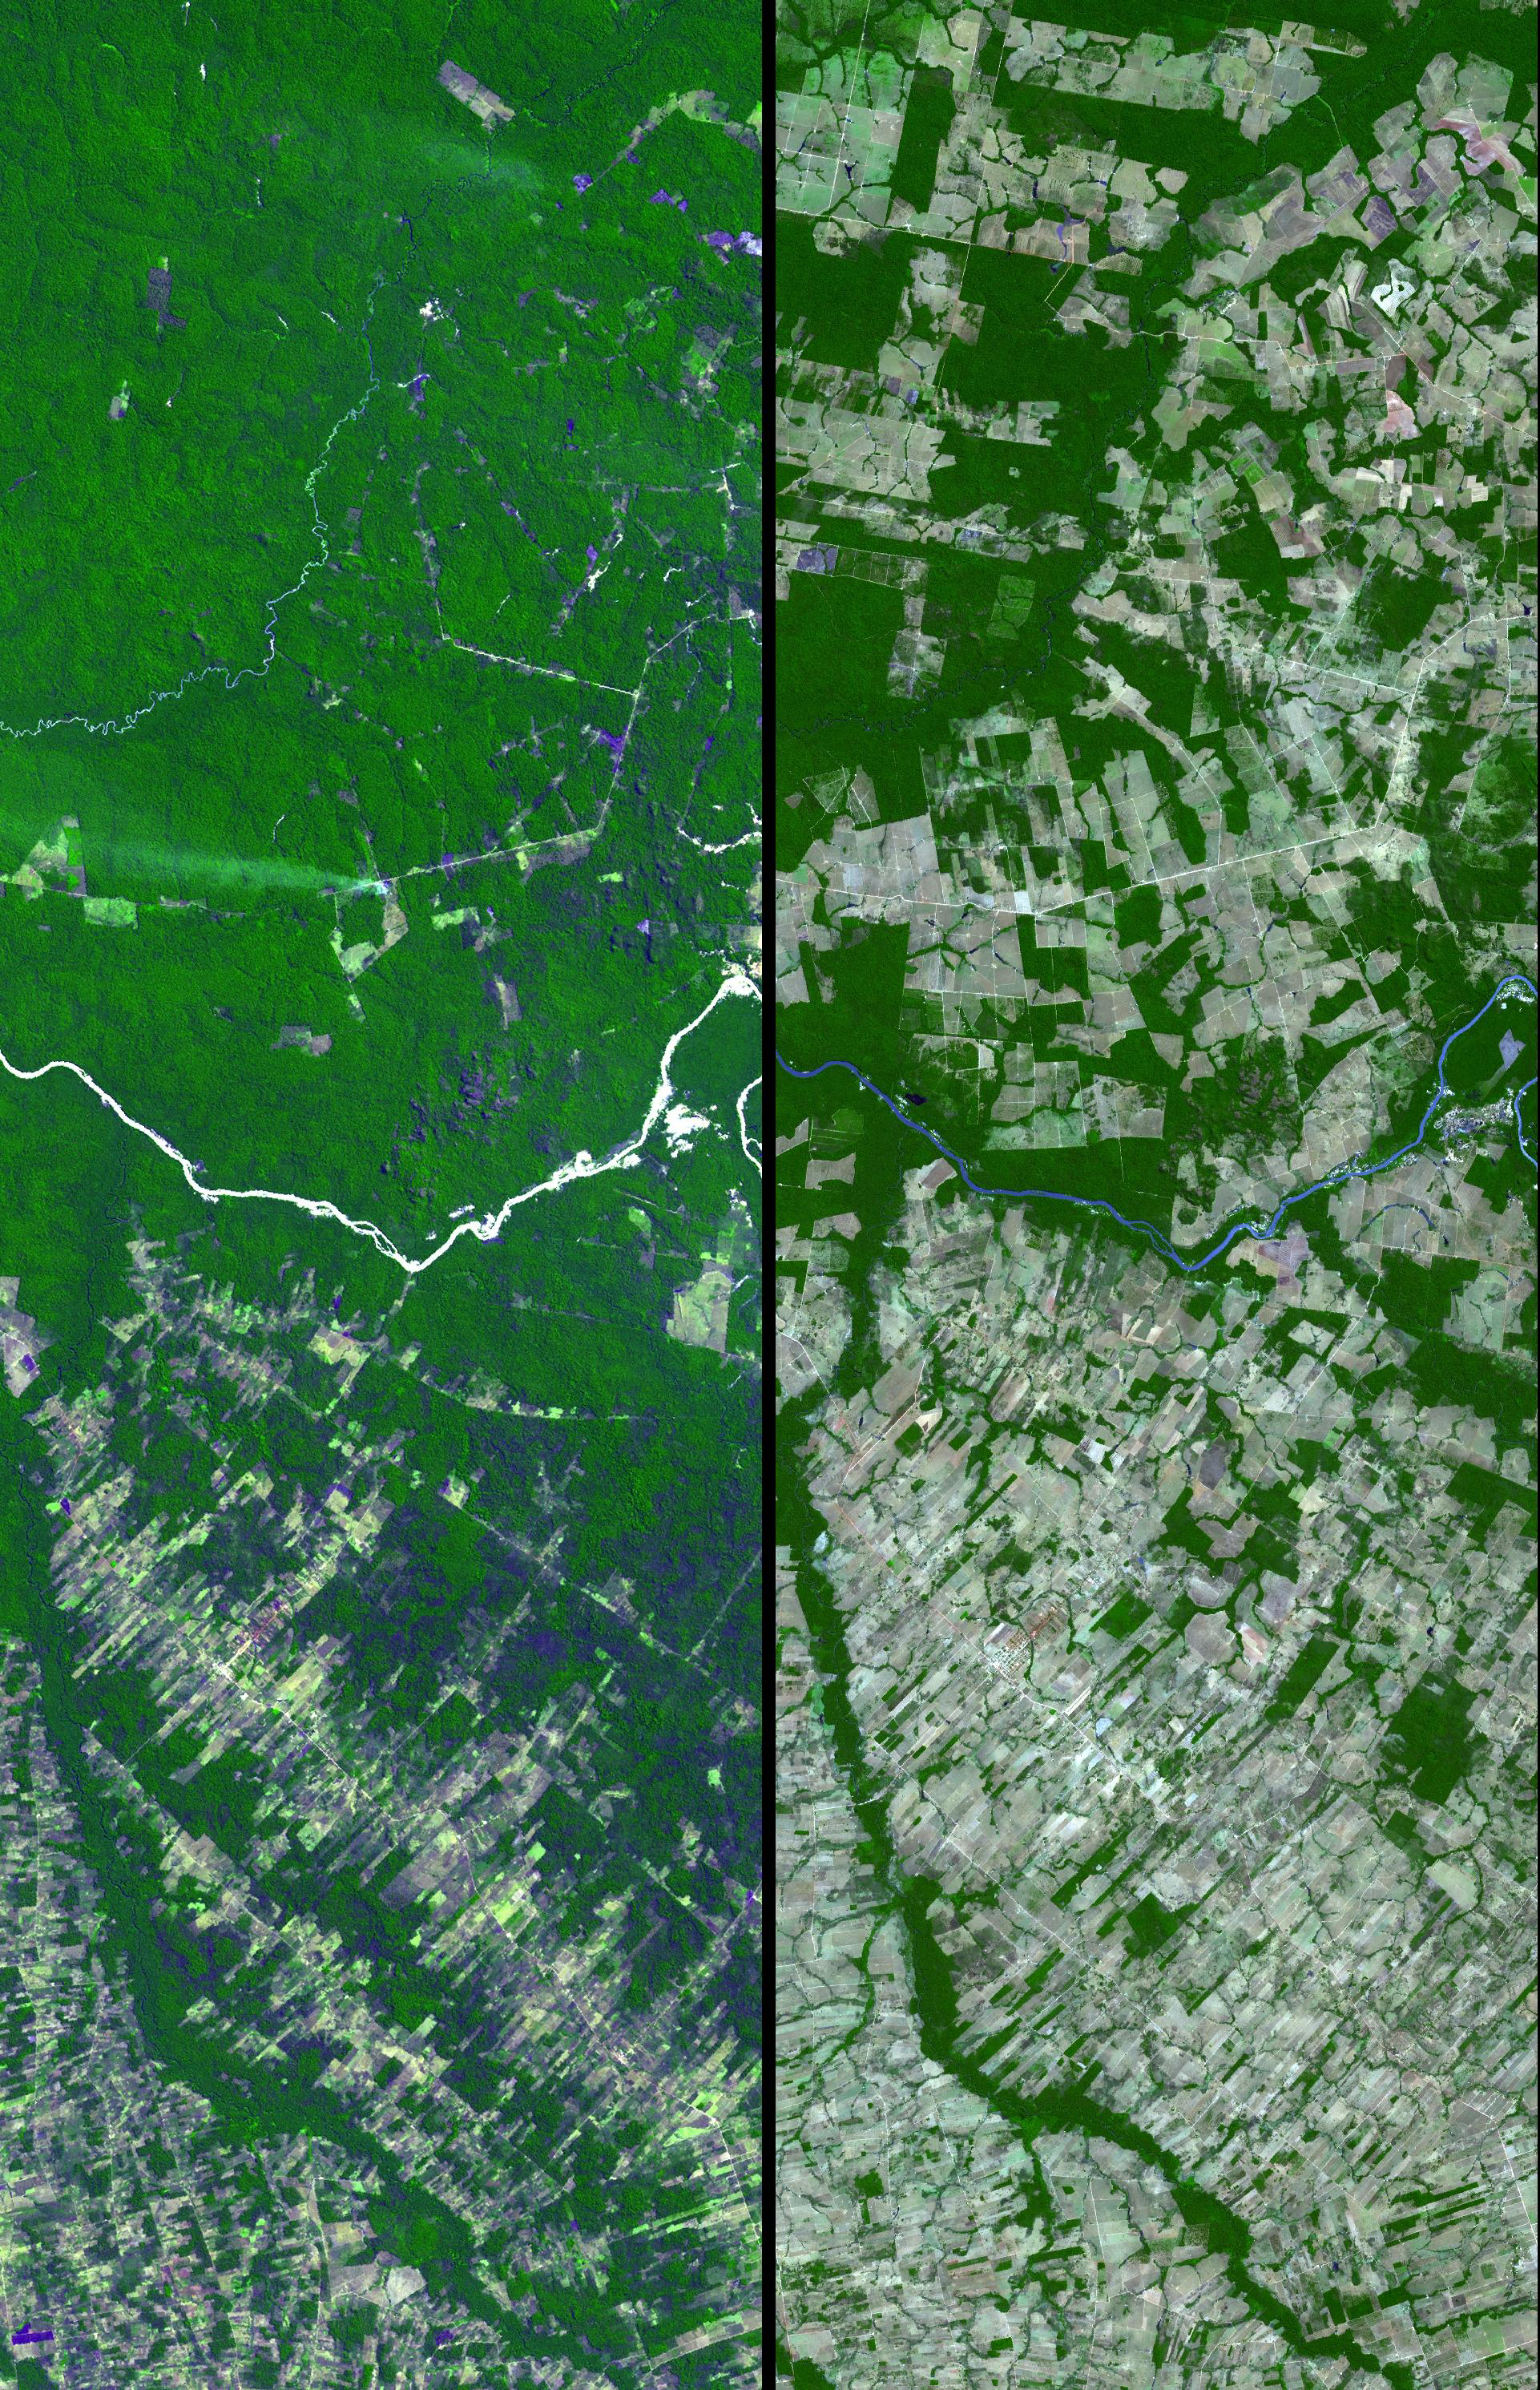

Mato Grosso, Brazil

Dense green vegetation gives way to pale fields in these satellite images of deforestation in Brazil’s Amazon rainforest.

The image on the left, from the Landsat Thematic Mapper in 1992, shows the beginning of agricultural development in a region of the southwestern state of Mato Grosso. On the right is an image of the same area in 2006 from the Advanced Spaceborne Thermal Emission Radiometer (ASTER) instrument flying on NASA’s Terra satellite.

In 1992, about 25 percent of the region shown had been clear-cut for pastures and farms, mostly in the southern part of the area. Less than two decades later, more than 80 percent of the rainforest had been cut down.

Figures released by Brazil’s National Institute of Space Research, which uses satellite observations to monitor the country’s rainforest, show that since 1988, when 21,000 square kilometers of rainforest were cleared, the average deforestation rate has been about 19,000 square kilometers per year.

In 2006, the Brazilian government announced that the annual rate of deforestation in the country had dramatically declined. But, earlier this year, it reported an unprecedented sharp rise in forest destruction, naming Mato Grosso as one of the regions hardest hit. Rising prices for commodities such as soybeans, of which Mato Grosso is already a major producer, may be helping spur the land clearing.

The ASTER image was acquired July 28, 2006, and covers an area about 15 by 45 kilometers (about 9 by 28 miles) located near 9.7 degrees south latitude and 55.2 west longitude.

The ASTER instrument, provided by Japan’s Ministry of Economy Trade and Industry, is designed to obtain high-resolution global, regional and local images of Earth in 14 color bands.

The U.S. science team is located at NASA’s Jet Propulsion Laboratory, Pasadena, Calif. The Terra mission is part of NASA’s Science Mission Directorate.

Credit: NASA/GSFC/METI/ERSDAC/JAROS, and U.S./Japan ASTER Science Team